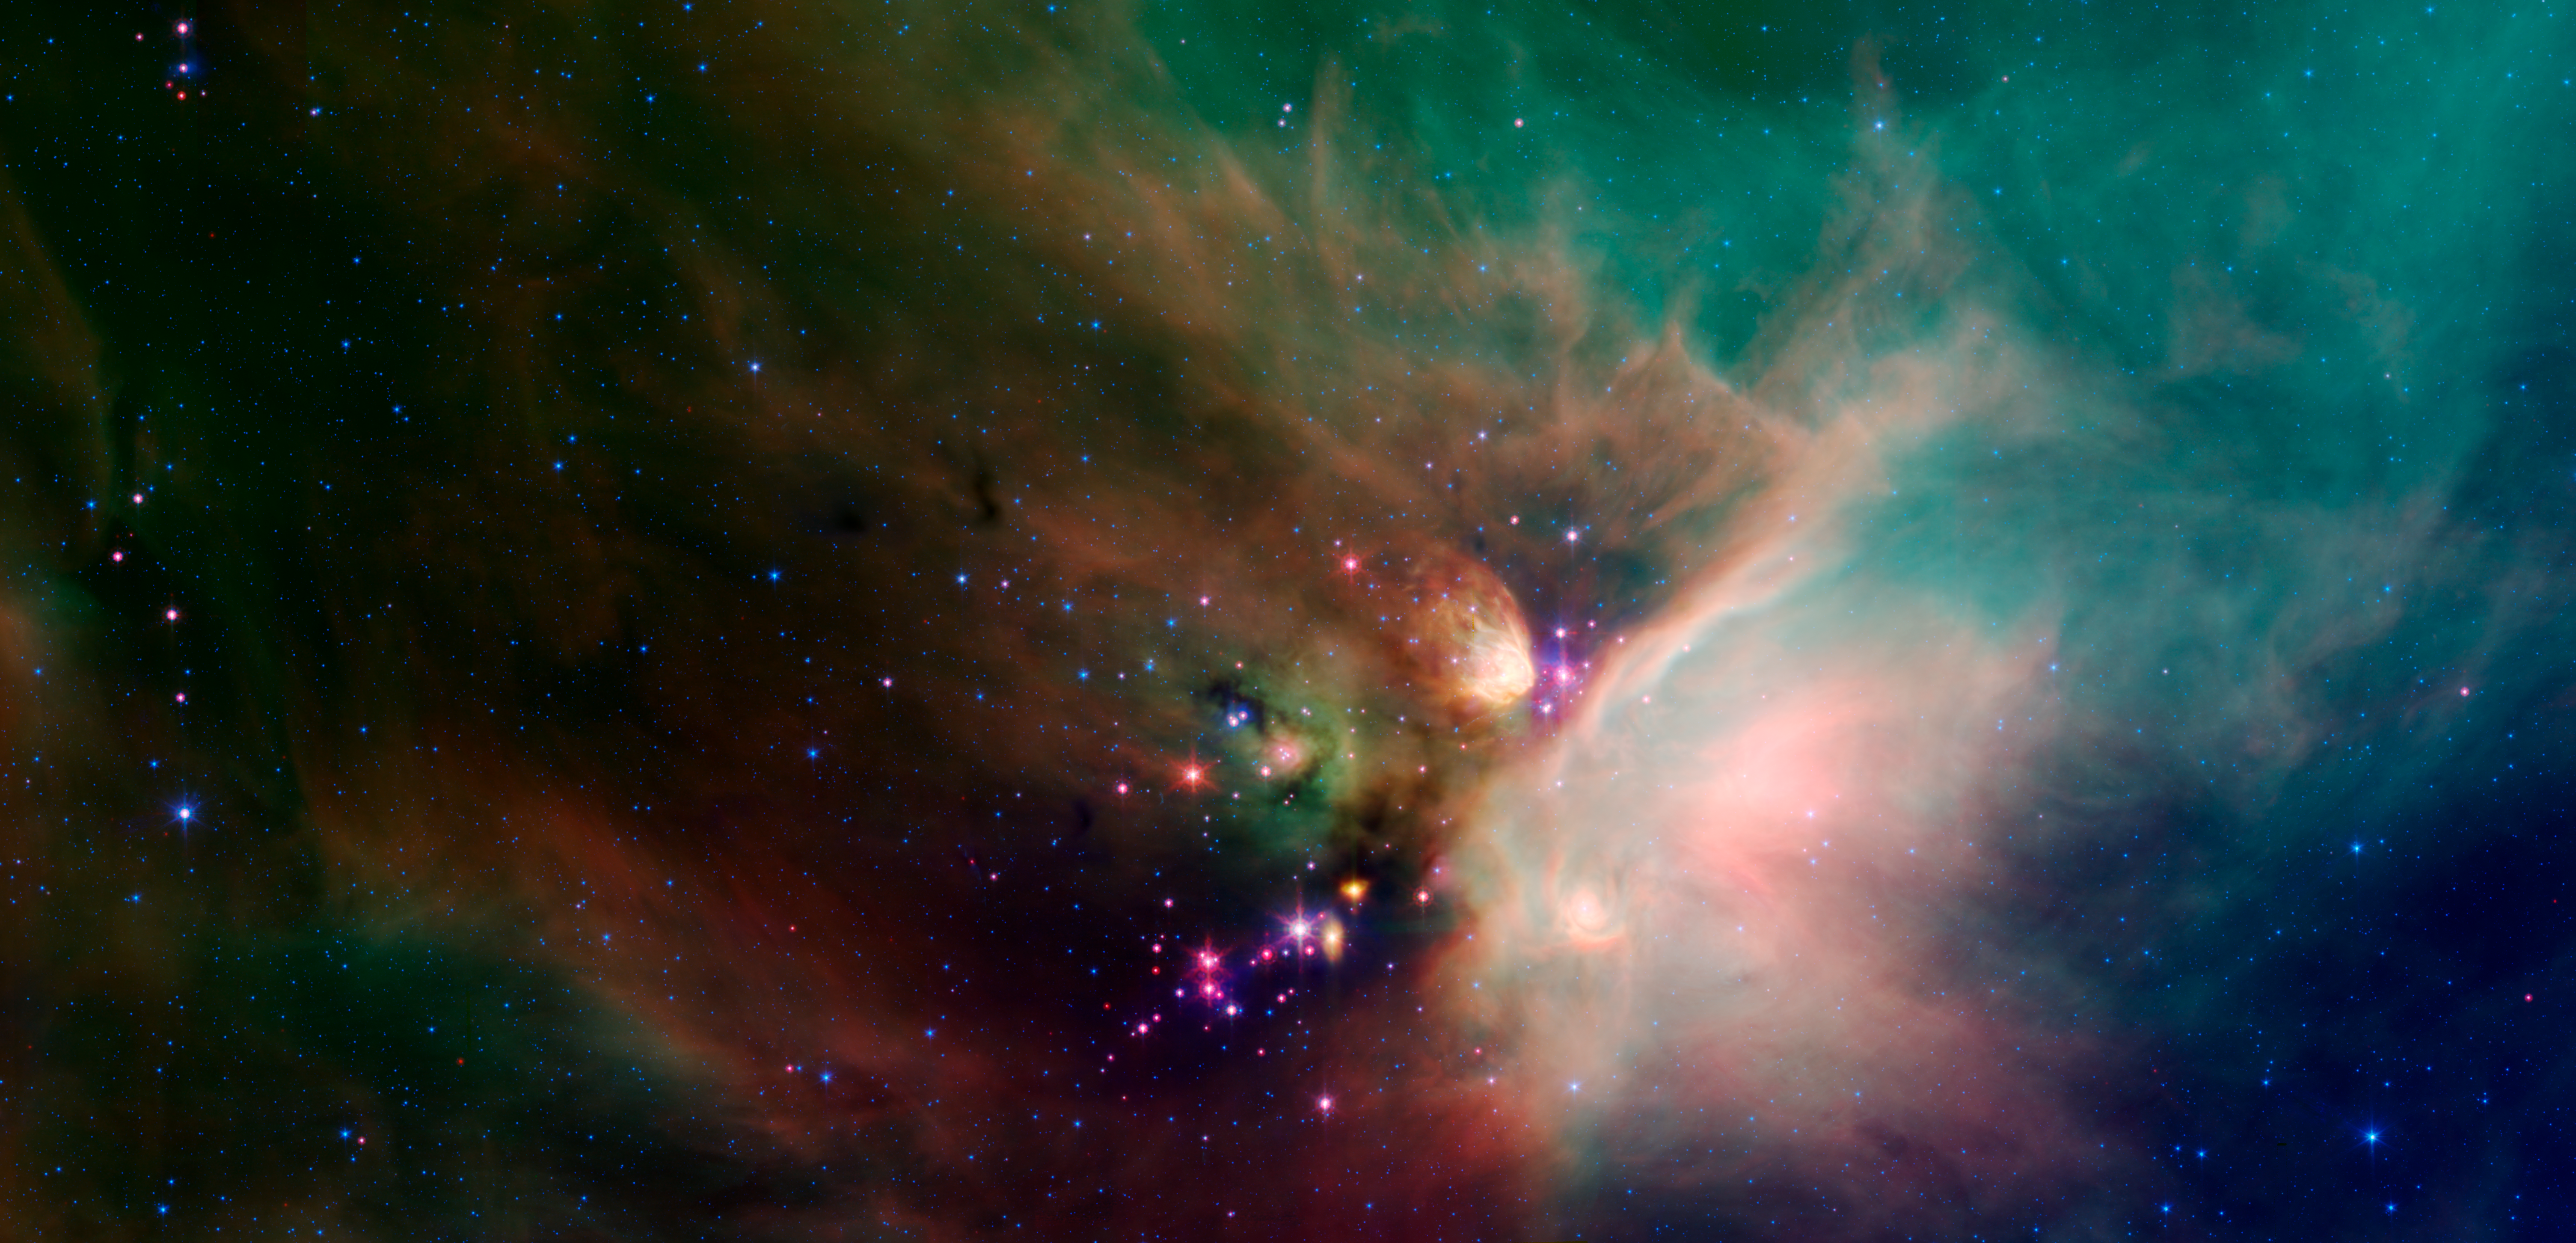

Young Stars in Their Baby Blanket of Dust: Rho Ophiuchi

Newborn stars peek out from beneath their natal blanket of dust in this dynamic image of the Rho Ophiuchi dark cloud from NASA's Spitzer Space Telescope. Called "Rho Oph" by astronomers, it's one of the closest star-forming regions to our own solar system. Located near the constellations Scorpius and Ophiuchus, the nebula is about 407 light years away from Earth.

Rho Oph is a complex made up of a large main cloud of molecular hydrogen, a key molecule allowing new stars to form from cold cosmic gas, with two long streamers trailing off in different directions. Recent studies using the latest X-ray and infrared observations reveal more than 300 young stellar objects within the large central cloud. Their median age is only 300,000 years, very young compared to some of the universe's oldest stars, which are more than 12 billion years old.

This false-color image of Rho Oph's main cloud, Lynds 1688, was created with data from Spitzer's infrared array camera, which has the highest spatial resolution of Spitzer's three imaging instruments, and its multiband imaging photometer, best for detecting cooler

materials. Blue represents 3.6-micron light; green shows light of 8 microns; and red is 24-micron light. The multiple wavelengths reveal different aspects of the dust surrounding and between the embedded stars, yielding information about the stars and their birthplace.

The colors in this image reflect the relative temperatures and evolutionary states of the various stars. The youngest stars are surrounded by dusty disks of gas from which they, and their potential planetary systems, are forming. These young disk systems show up as red in this image. Some of these young stellar objects are surrounded by their own compact nebulae. More evolved stars, which have shed their natal material, are blue.

Credit: NASA/JPL-Caltech/Harvard-Smithsonian CfA